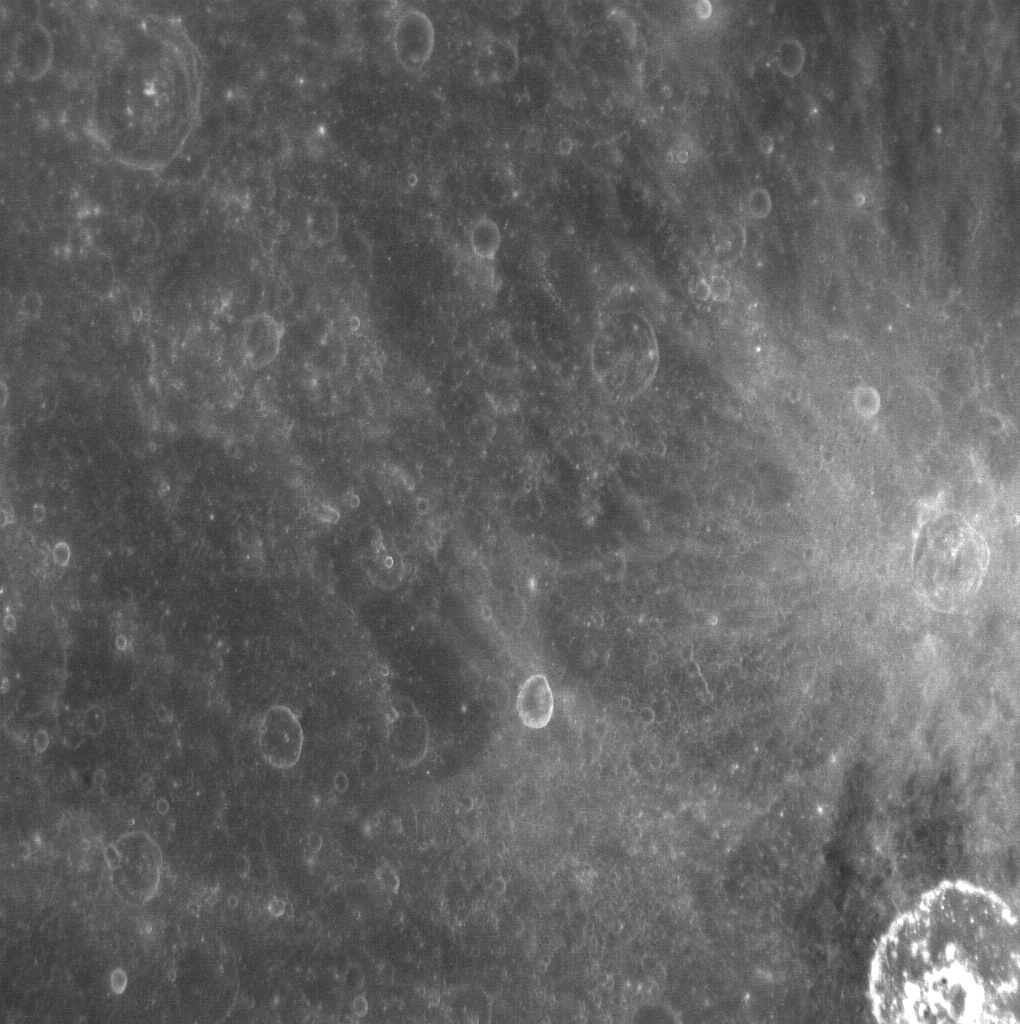

We’ve Got the NAC of It

This image of a number of unnamed craters was taken with MESSENGER’s Narrow Angle Camera (NAC), one of the two cameras that make up the Mercury Dual Imaging System (MDIS). The NAC is an off-axis reflector telescope with a focal length of 550 mm, a field of view of 1.5°, and a collecting area of 462 mm2. The detector located on the focal plane is a 1024 x 1024 pixel (1 megapixel) CCD. The NAC takes monochromatic images using a single medium-band filter, unlike the Wide Angle Camera, or WAC, which can view the planet through one of 11 different spectral filters or a broadband filter.

This image was taken using MDIS’s pivot. MDIS is mounted on a pivoting platform and is the only instrument in MESSENGER’s payload capable of movement independent of the spacecraft. The other instruments are fixed in place, and most point down the spacecraft’s boresight at all times, relying solely on the guidance and control system for pointing. The 90° range of motion of the pivot gives MDIS a much-needed extra degree of freedom, allowing MDIS to image the planet’s surface at times when spacecraft geometry would normally prevent it from doing so. The pivot also gives MDIS additional imaging opportunities by allowing it to view more of the surface than just that at which the boresight-aligned instruments are pointed at any given time.

On March 17, 2011 (March 18, 2011, UTC), MESSENGER became the first spacecraft ever to orbit the planet Mercury. The mission is currently in its commissioning phase, during which spacecraft and instrument performance are verified through a series of specially designed checkout activities. In the course of the one-year primary mission, the spacecraft’s seven scientific instruments and radio science investigation will unravel the history and evolution of the Solar System’s innermost planet. Visit the Why Mercury? section of this website to learn more about the science questions that the MESSENGER mission has set out to answer.

Image Mission Elapsed Time (MET): 209889250
Image ID: 65107
Instrument: Narrow Angle Camera (NAC) of the Mercury Dual Imaging System (MDIS)
Center Latitude: 1.7°
Center Longitude: 354.3° E
Resolution: 246 meters/pixel
Scale: This image is 390 kilometers (240 miles) across

These images are from MESSENGER, a NASA Discovery mission to conduct the first orbital study of the innermost planet, Mercury. For information regarding the use of images, see the MESSENGER image use policy.

Credit: NASA/Johns Hopkins University Applied Physics Laboratory/Carnegie Institution of Washington